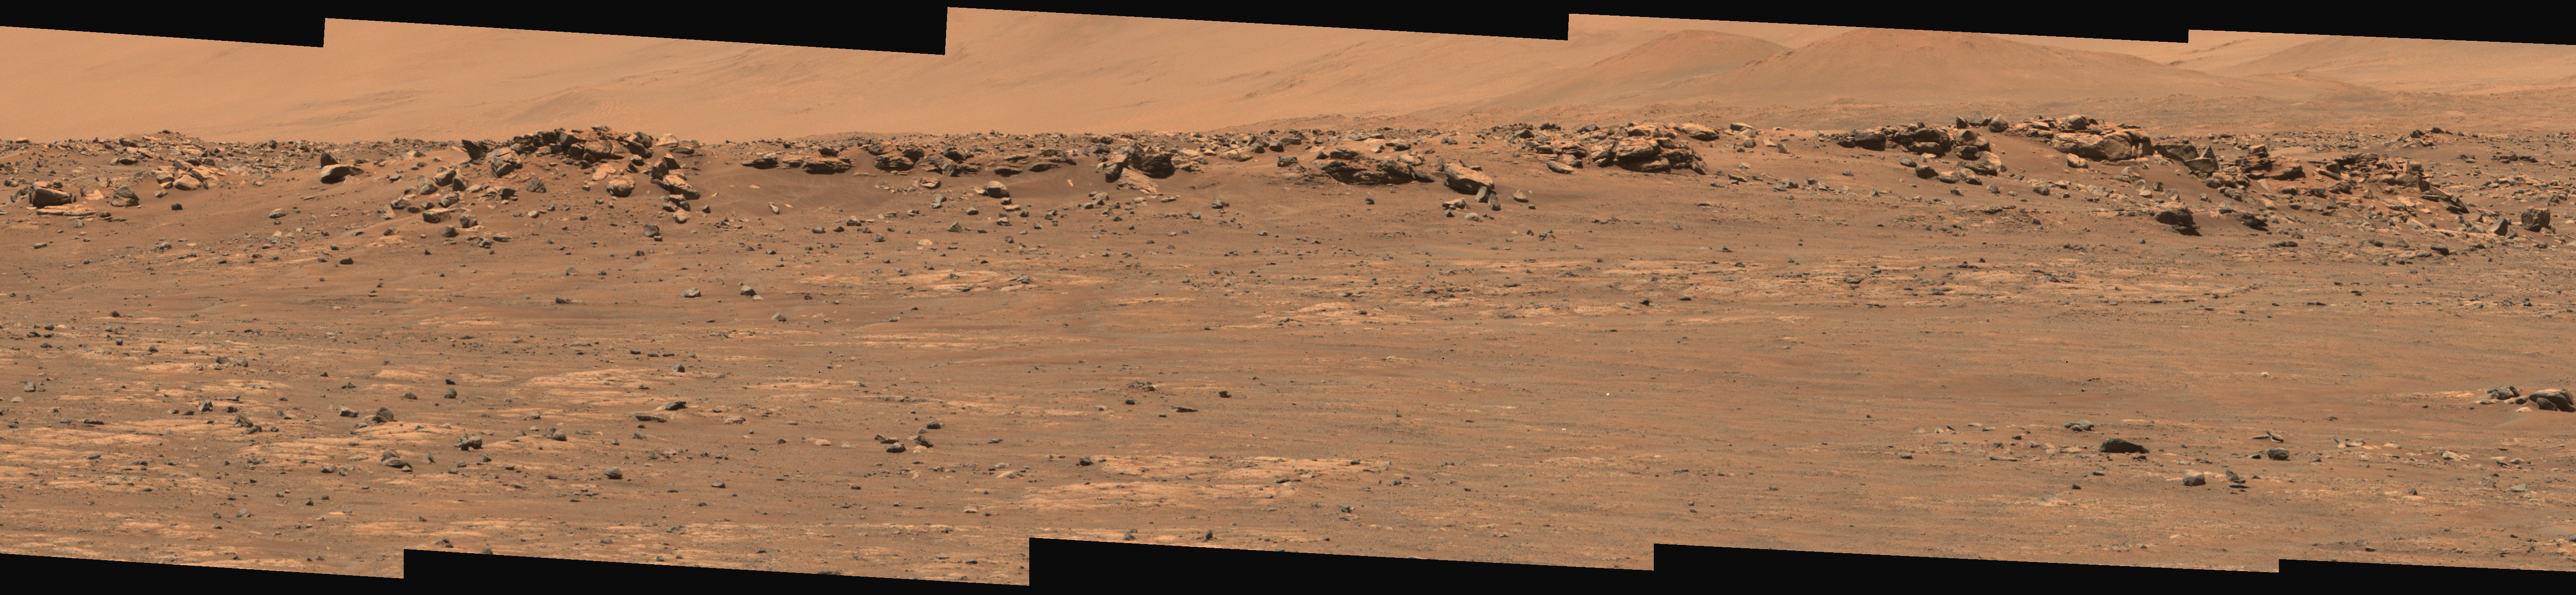

An Expanse for Perseverance to Explore

Figure 1

Figure 2

Figure 3

This wide view of Mars’ Jezero Crater was taken by NASA’s Perseverance rover on July 15, 2021 (the 143rd sol, or Martian day, of its mission). The rover has driven nearly a mile (1.5 kilometers) south of its landing site, “Octavia E. Butler Landing,” into a region the team has nicknamed the “Crater Floor Fractured Rough” unit. The stones that appear light-colored and flat in this image (Figure 1) are informally referred to as the “paver rocks” and will be the first type from which Perseverance will collect a sample for planned return to Earth by subsequent missions. Small hills to the south of the rover and the sloping inner walls of the Jezero Crater rim fill the distant background of this view.

Five images from the rover’s Mastcam-Z instrument were calibrated and combined to make this mosaic. One version (main image), presented in natural color, simulates the approximate view that we would see with our own eyes if we were there. Another version (Figure 2) is presented in enhanced color to exaggerate the subtle red, green, and blue color differences among the materials in this scene.

A third version (Figure 3) combines the five images from both the left and right Mastcam-Z cameras into an anaglyph (for red-blue glasses) that simulate a 3D view of the scene in enhanced color.

Perseverance has been exploring the floor of Jezero since landing on Feb. 18, 2021.

The Mastcam-Z investigation is led and operated by Arizona State University in Tempe, working in collaboration with Malin Space Science Systems in San Diego, California, on the design, fabrication, testing, and operation of the cameras, and in collaboration with the Neils Bohr Institute of the University of Copenhagen on the design, fabrication, and testing of the calibration targets.

A key objective for Perseverance’s mission on Mars is astrobiology, including the search for signs of ancient microbial life. The rover will characterize the planet’s geology and past climate, pave the way for human exploration of the Red Planet, and be the first mission to collect and cache Martian rock and regolith.

The Mars 2020 Perseverance mission is part of NASA’s Moon to Mars exploration approach, which includes Artemis missions to the Moon that will help prepare for human exploration of the Red Planet.

Subsequent NASA missions, in cooperation with ESA (European Space Agency), would send spacecraft to Mars to collect these sealed samples from the surface and return them to Earth for in-depth analysis.

NASA’s Jet Propulsion Laboratory in Southern California built and manages operations of the Mars 2020 Perseverance rover for NASA.

Credit: NASA/JPL-Caltech/ASU/MSSS